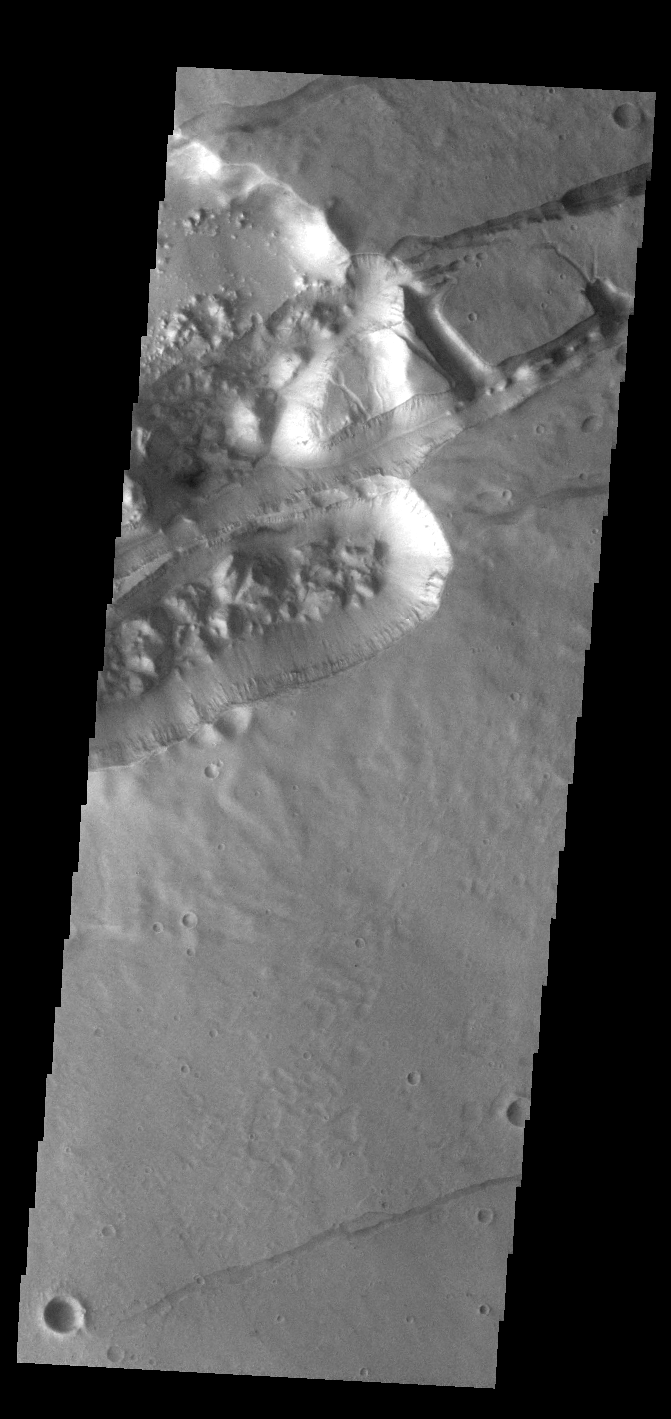

Sirenum Fossae

The linear depressions in this VIS image are part of Sirenum Fossae. These depressions are called graben, which form by the down drop of material between two parallel faults. The faults are caused by tectonic stresses in the region.

Credit: NASA/JPL-Caltech/ASU